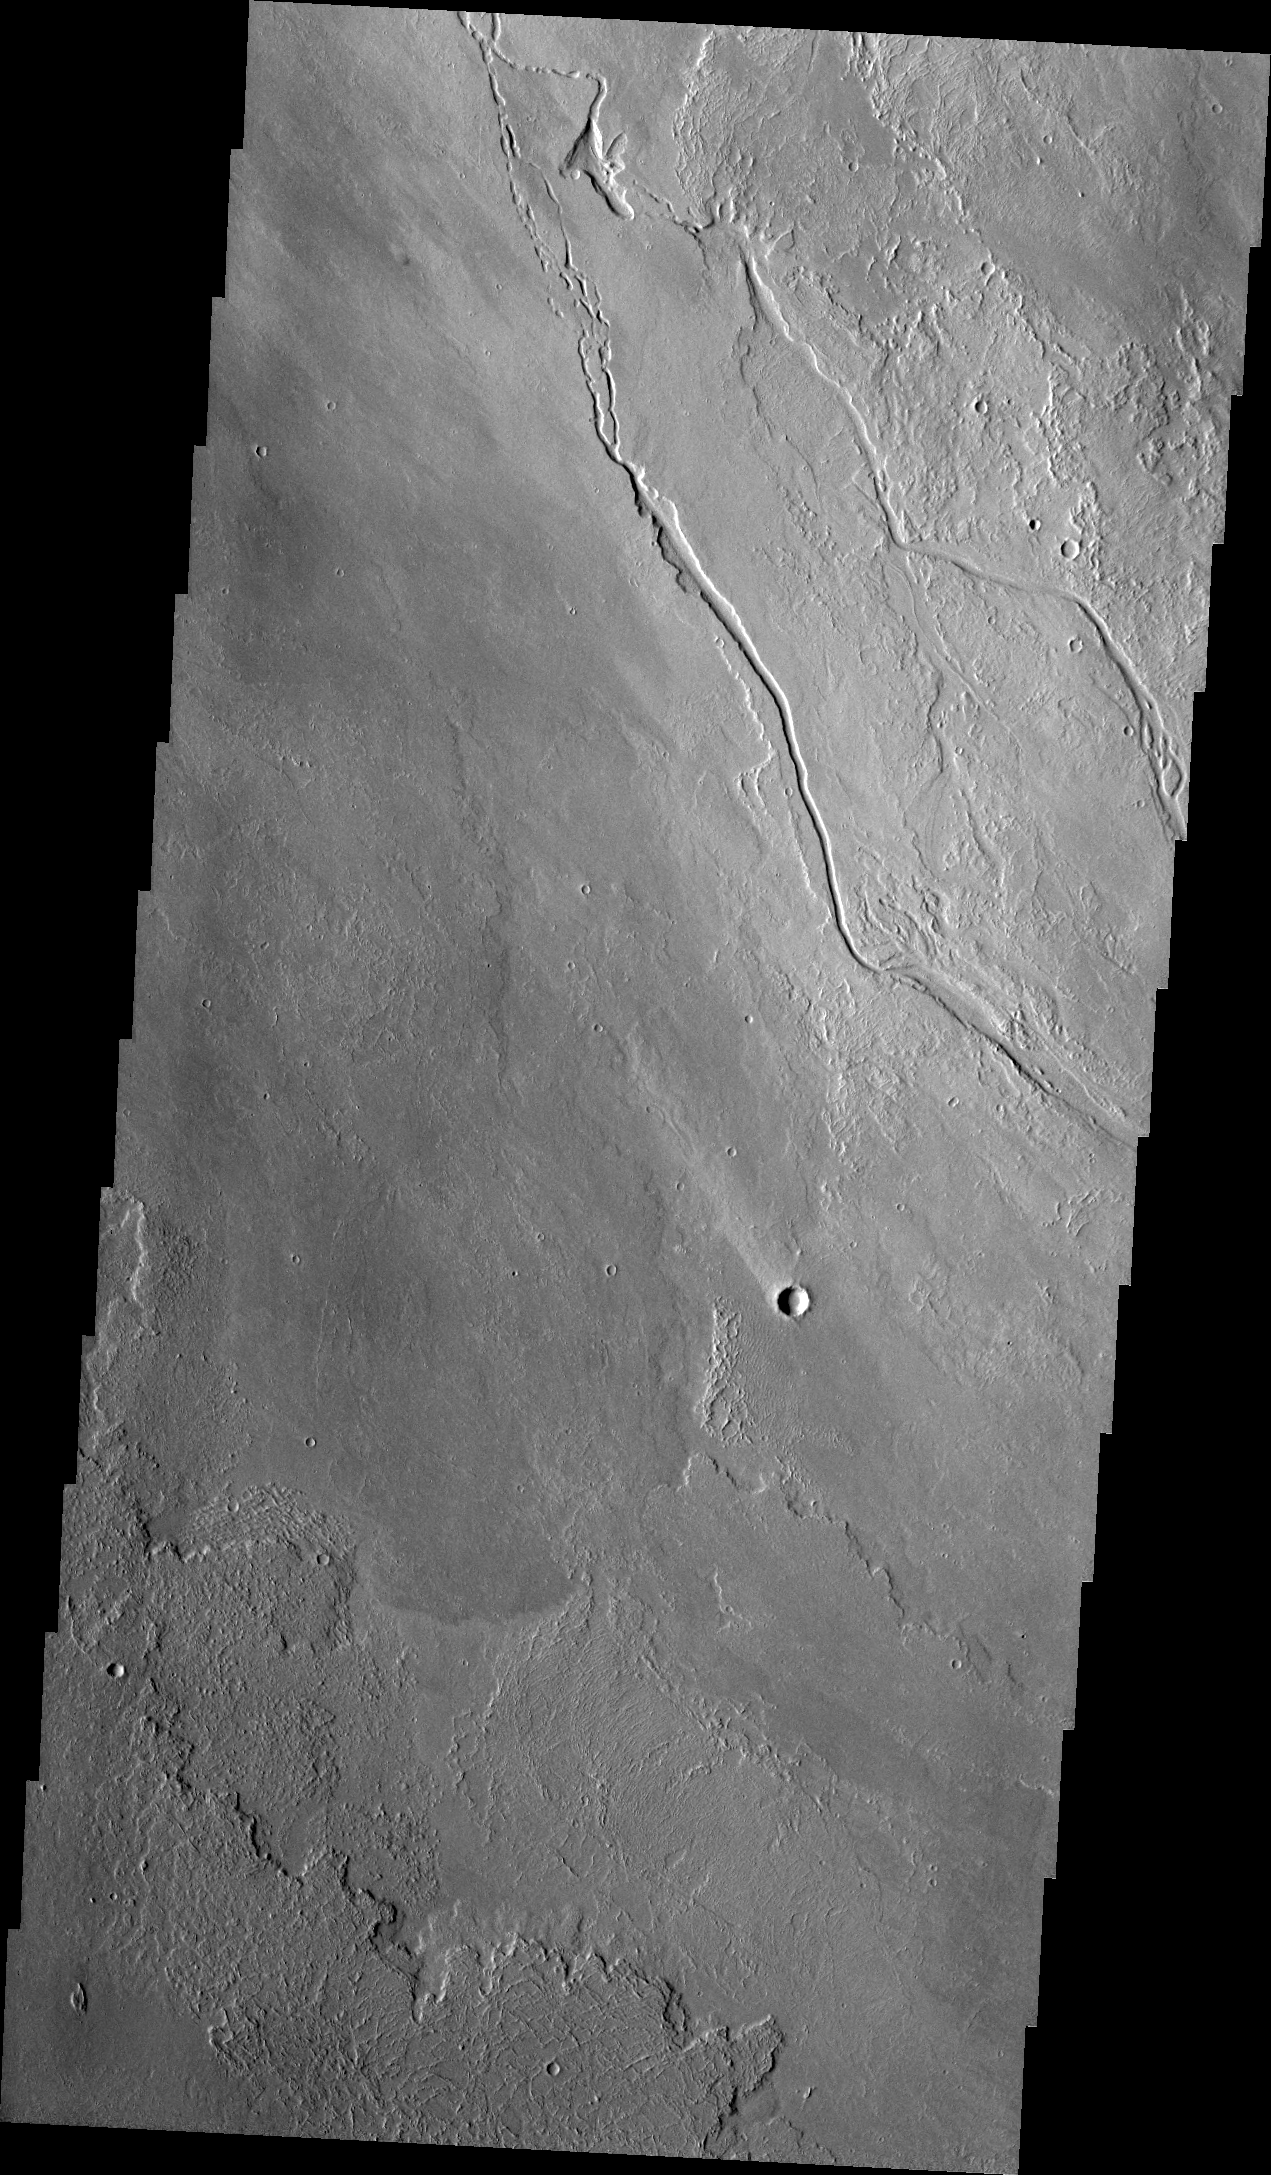

Lava Channels

The channels in this VIS image were created by the flow of lava rather than water. These lava channels are near the northeast flank of Olympus Mons.

Credit: NASA/JPL/ASU